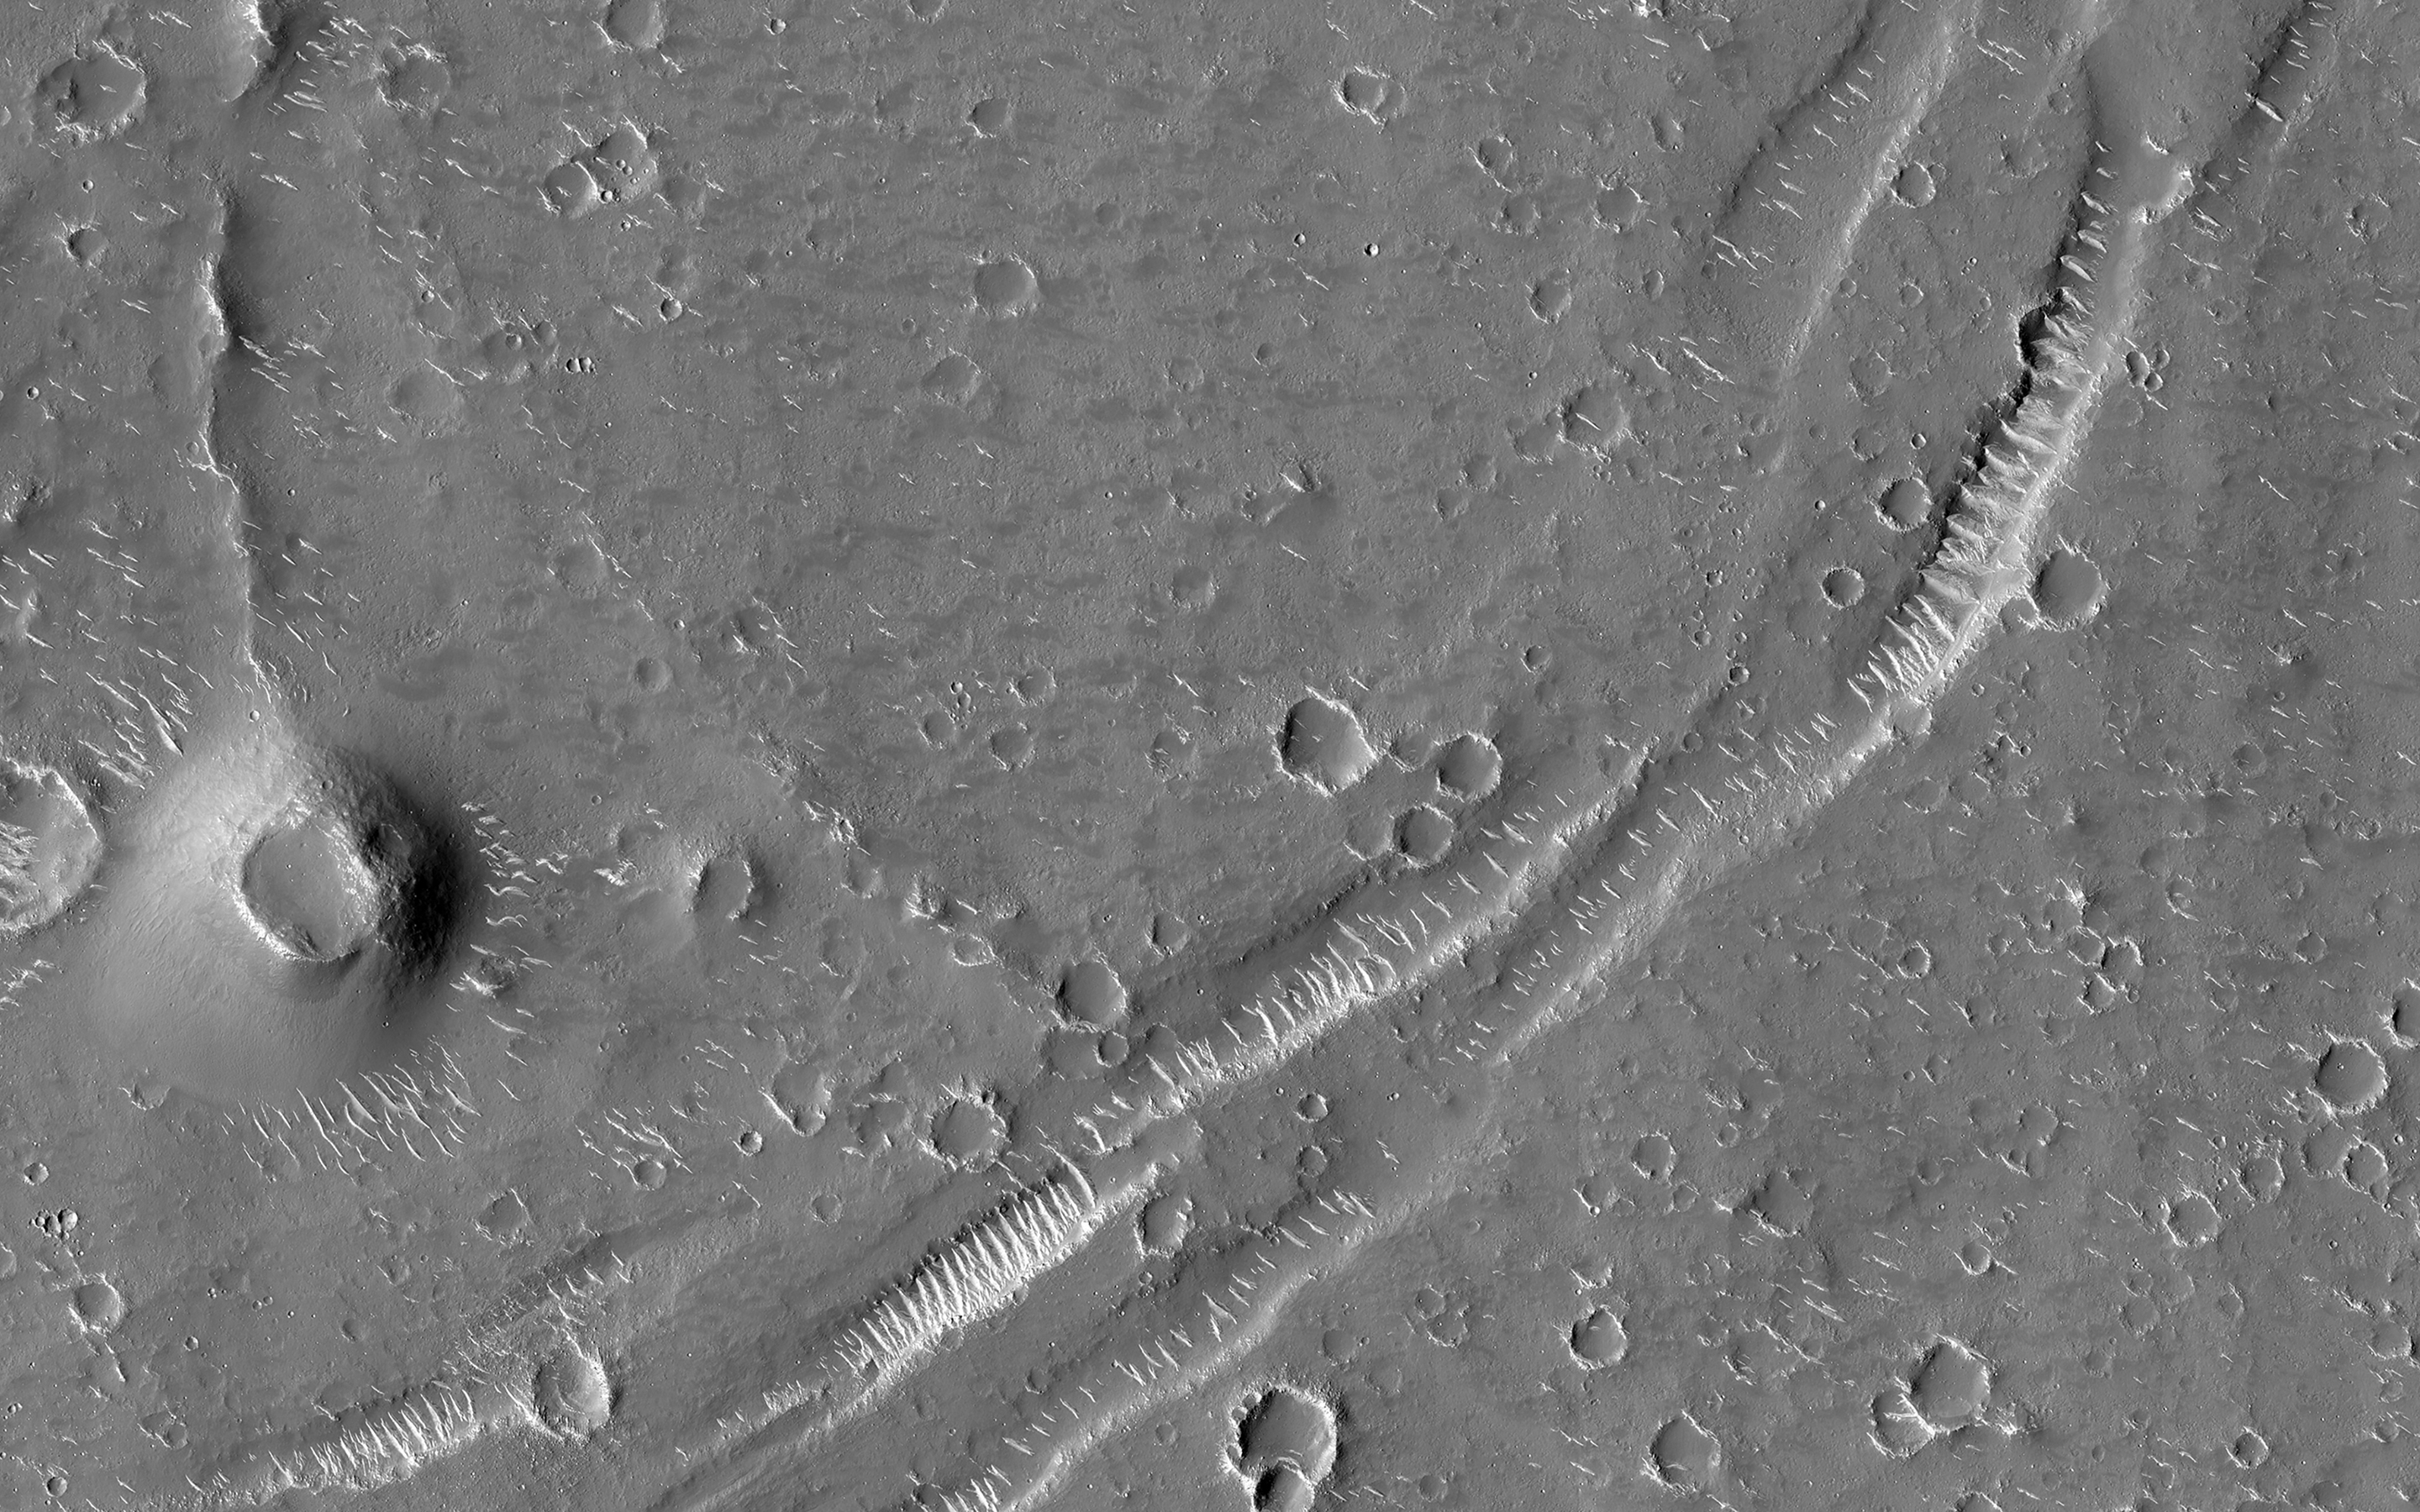

Ghost Craters of Utopia Planitia

Sometimes we see circles on the Martian landscape with no apparent cause, such as in this picture of Utopia Planitia.

Landscapes have rich histories, and what’s happening here is likely the result of a long sequence of events. Impact craters are common throughout Mars’ history. This area of Utopia Planitia has been buried by material and some of these craters have been buried with it. Loose material compacts over time and if there was the same thickness of material everywhere, then the surface would drop in height by the same amount everywhere.

However, there’s more of this material inside the buried craters than outside, so there’s more compaction and dropdown of the surface in the circular area above the buried crater. This stretches the surface and causes the cracks to appear around the edge. The crater may be long lost from view, but it’s still affecting the landscape today.

The map is projected here at a scale of 50 centimeters (19.7 inches) per pixel. (The original image scale is 57.3 centimeters [22.6 inches] per pixel [with 2 x 2 binning]; objects on the order of 172 centimeters [67.7 inches] across are resolved.) North is up.

The University of Arizona, in Tucson, operates HiRISE, which was built by Ball Aerospace & Technologies Corp., in Boulder, Colorado. NASA’s Jet Propulsion Laboratory, a division of Caltech in Pasadena, California, manages the Mars Reconnaissance Orbiter Project for NASA’s Science Mission Directorate, Washington.

Credit: NASA/JPL-Caltech/University of Arizona